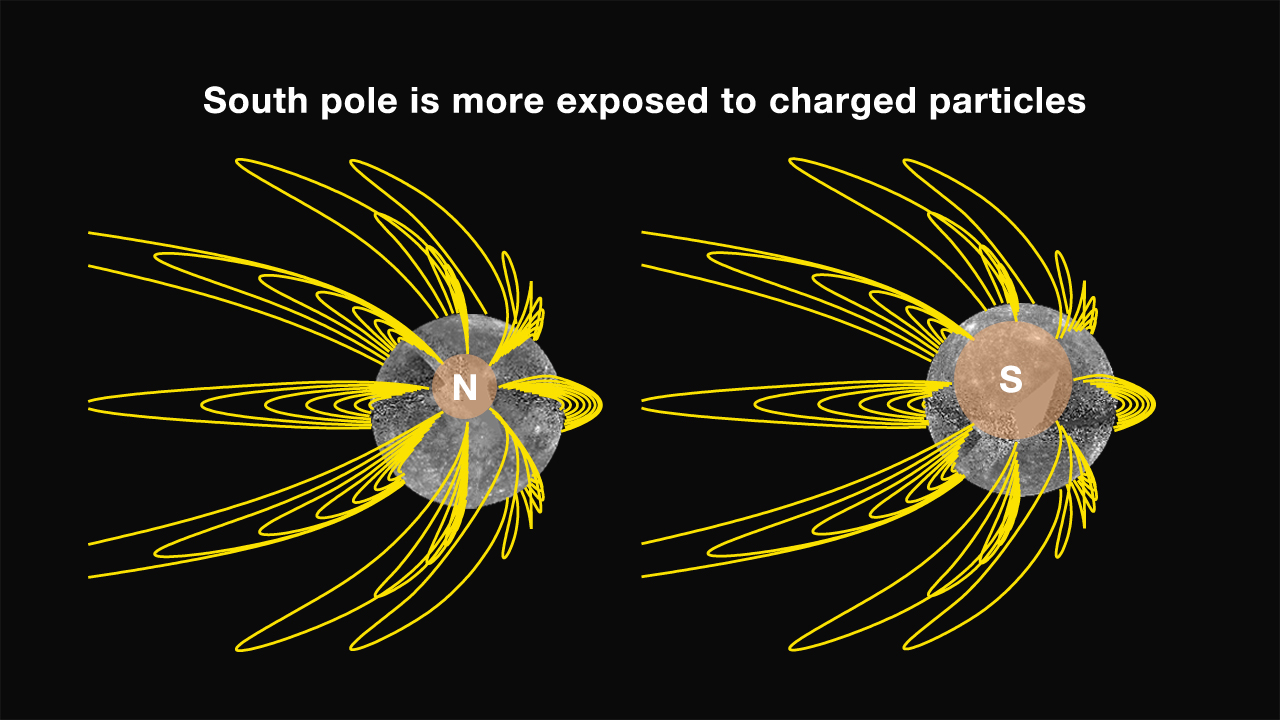

Mercury’s Magnetic Field Lines

As a result of the north-south asymmetry in Mercury’s internal magnetic field, the geometry of magnetic field lines is different in Mercury’s north and south polar regions. In particular, the magnetic “polar cap” where field lines are open to the interplanetary medium is much larger near the south pole. This geometry implies that the south polar region is much more exposed than in the north to charged particles heated and accelerated by solar wind-magnetosphere interactions. The impact of those charged particles onto Mercury’s surface contributes both to the generation of the planet’s tenuous atmosphere and to the “space weathering” of surface materials, both of which should have a north-south asymmetry given the different magnetic field configurations at the two poles.

The MESSENGER spacecraft is the first ever to orbit the planet Mercury, and the spacecraft’s seven scientific instruments and radio science investigation are unraveling the history and evolution of the Solar System’s innermost planet. Visit the Why Mercury? section of this website to learn more about the key science questions that the MESSENGER mission is addressing.

Date Presented: June 16, 2011, at a NASA press conference
Instrument: Magnetometer (MAG)

These images are from MESSENGER, a NASA Discovery mission to conduct the first orbital study of the innermost planet, Mercury. For information regarding the use of images, see the MESSENGER image use policy.

Credit: NASA/Johns Hopkins University Applied Physics Laboratory/Carnegie Institution of Washington